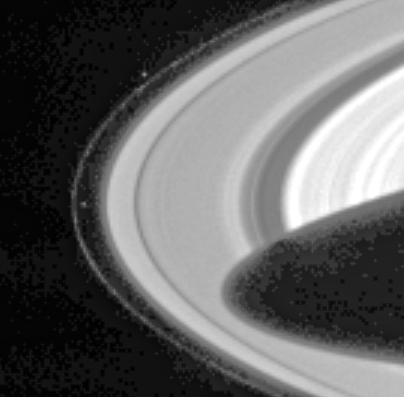

Prometheus and Pandora

Cassini has sighted Prometheus and Pandora, the two F-ring-shepherding moons whose unpredictable orbits both fascinate scientists and wreak havoc on the F ring.

Prometheus (102 kilometers, or 63 miles across) is visible left of center in the image, inside the F ring. Pandora (84 kilometers, or 52 miles across) appears above center, outside the ring. The dark shadow cast by the planet stretches more than halfway across the A ring, the outermost main ring. The mottled pattern appearing in the dark regions of the image is ‘noise’ in the signal recorded by the camera system, which has subsequently been magnified by the image processing.

The F ring is a narrow, ribbon-like structure, with a width seen in this geometry equivalent to a few kilometers. The two small, irregularly shaped moons exert a gravitational influence on particles that make up the F ring, confining it and possibly leading to the formation of clumps, strands and other structures observed there. Pandora prevents the F ring from spreading outward and Prometheus prevents it from spreading inward. However, their interaction with the ring is complex and not fully understood. The shepherds are also known to be responsible for many of the observed structures in Saturn’s A ring.

The moons, which were discovered in images returned by the Voyager 1 spacecraft in 1980, are in chaotic orbits–their orbits can change unpredictably when the moons get very close to each other. This strange behavior was first noticed in ground-based and Hubble Space Telescope observations in 1995, when the rings were seen nearly edge-on from Earth and the usual glare of the rings was reduced, making the satellites more readily visible than usual. The positions of both satellites at that time were different than expected based on Voyager data.

One of the goals for the Cassini-Huygens mission is to derive more precise orbits for Prometheus and Pandora. Seeing how their orbits change over the duration of the mission will help to determine their masses, which in turn will help constrain models of their interiors and provide a more complete understanding of their effect on the rings.

This narrow angle camera image was snapped through the broadband green spectral filter, centered at 568 nanometers, on March 10, 2004, when the spacecraft was 55.5 million kilometers (34.5 million miles) from the planet. Image scale is approximately 333 kilometers (207 miles) per pixel. Contrast has been greatly enhanced, and the image has been magnified to aid visibility of the moons as well as structure in the rings.

The Cassini-Huygens mission is a cooperative project of NASA, the European Space Agency and the Italian Space Agency. The Jet Propulsion Laboratory, a division of the California Institute of Technology in Pasadena, manages the Cassini-Huygens mission for NASA’s Office of Space Science, Washington, D.C. The Cassini orbiter and its two onboard cameras, were designed, developed and assembled at JPL. The imaging team is based at the Space Science Institute, Boulder, Colo.

Credit: NASA/JPL/Space Science Institute